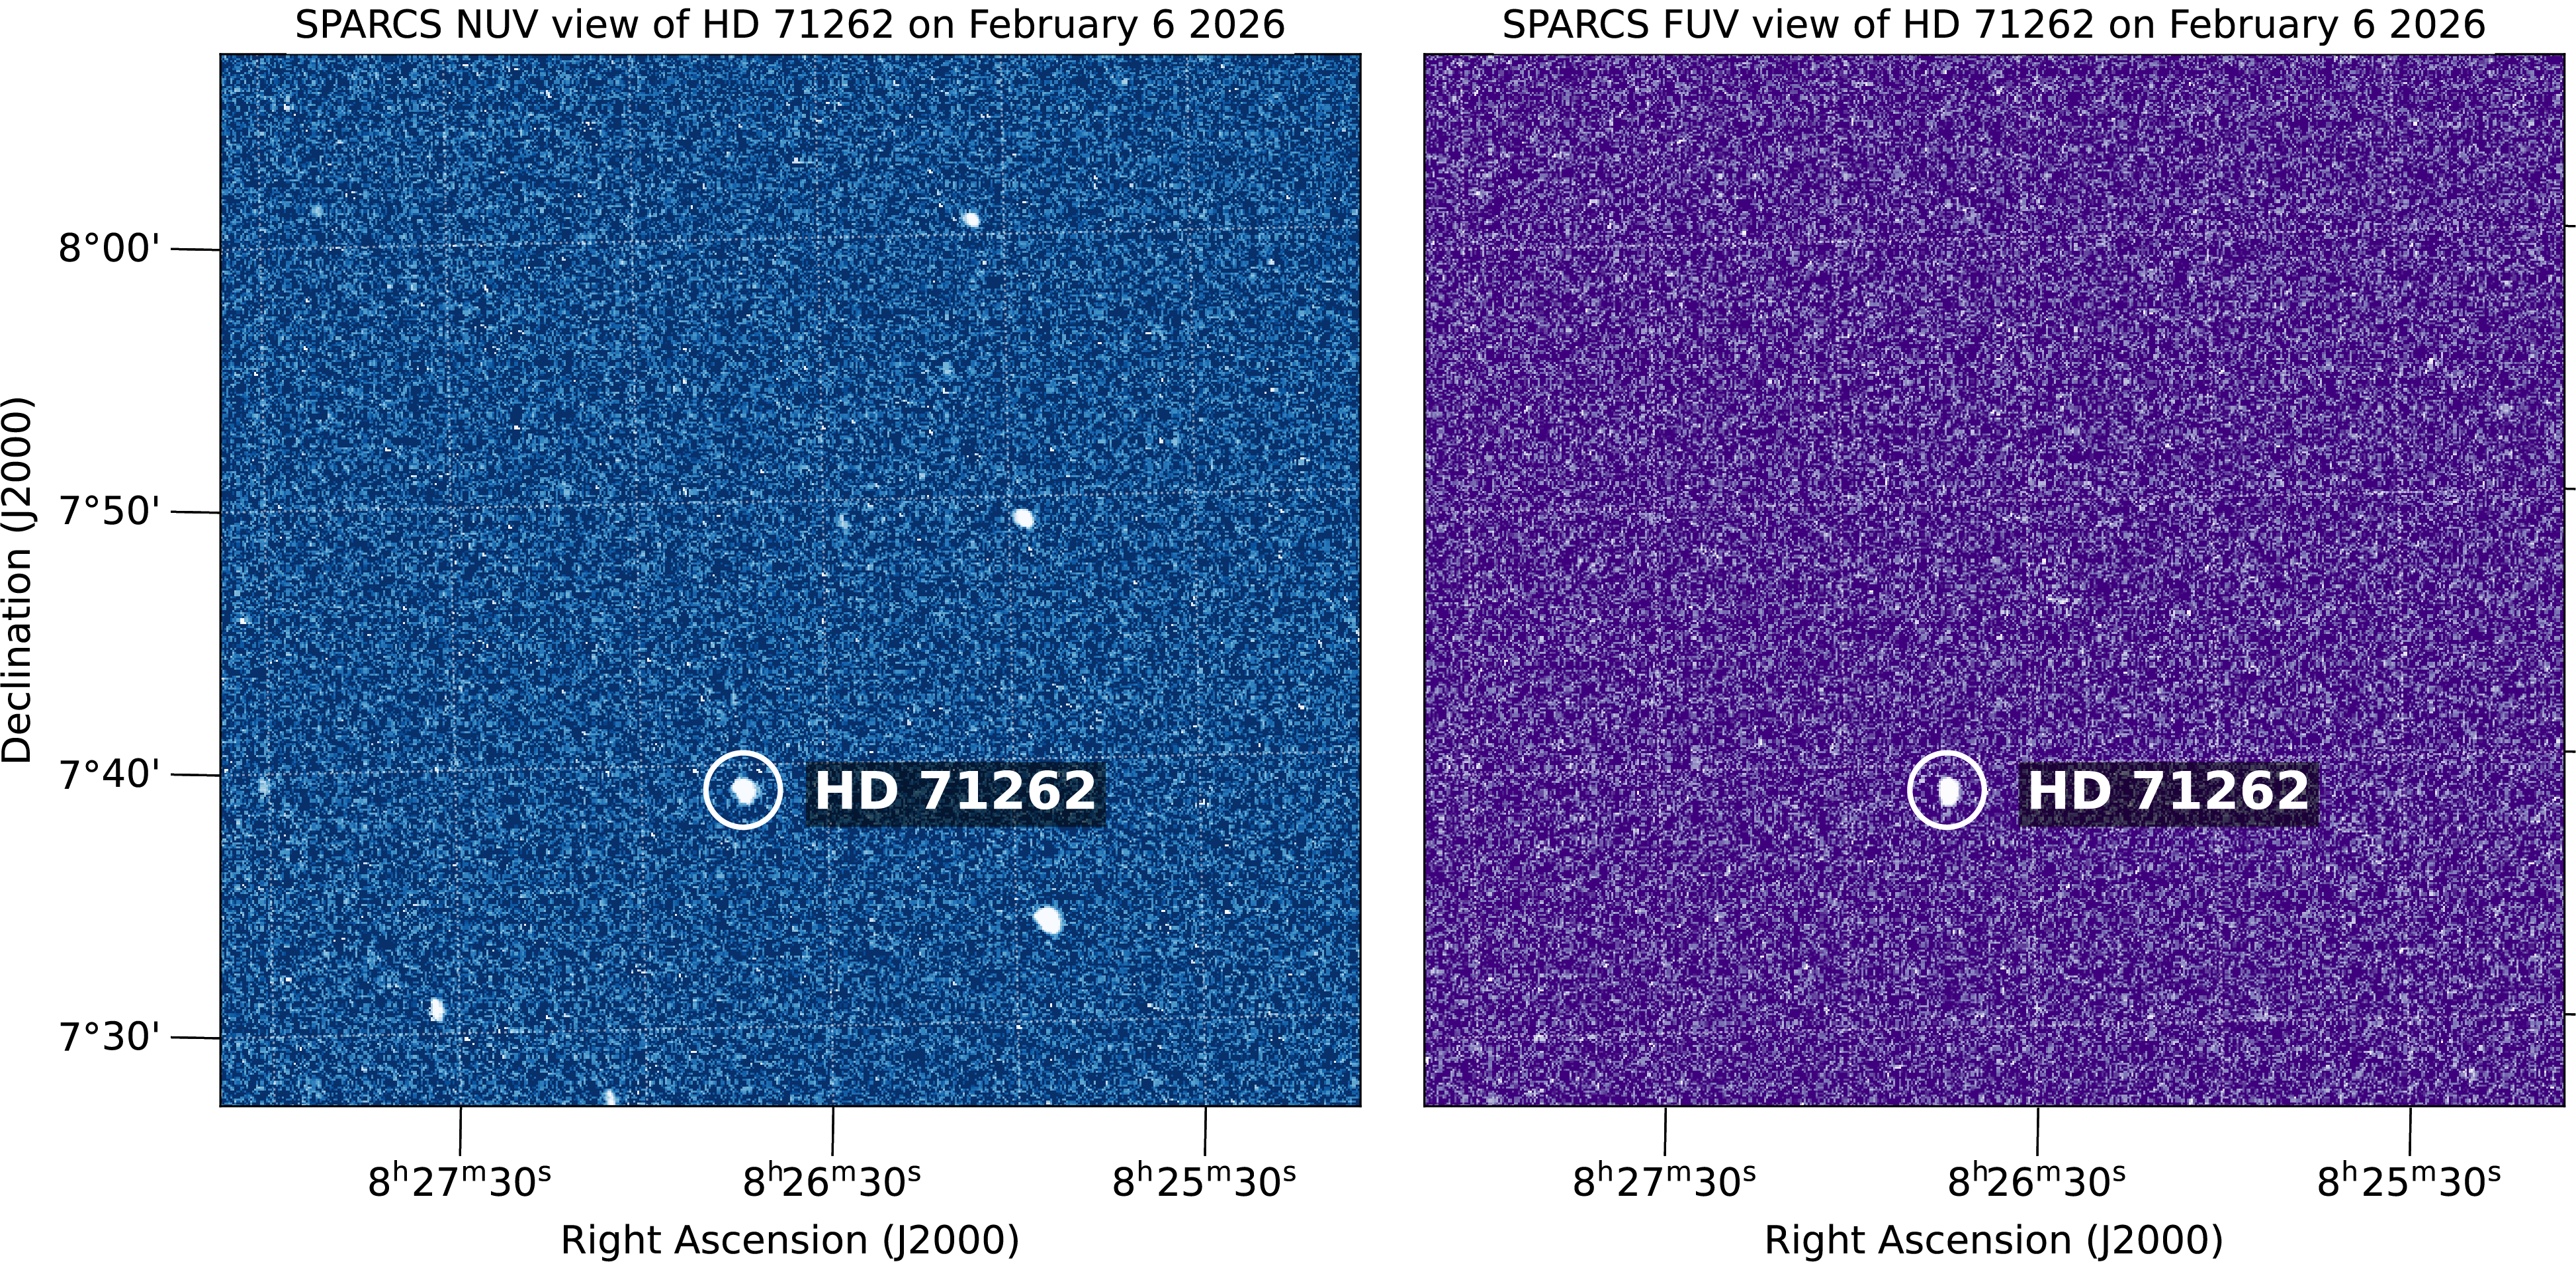

SPARCS CubeSat ‘First Light’ Images

This pair of images shows stars observed by the SPARCS (Star-Planet Activity Research CubeSat) space telescope simultaneously in the near-ultraviolet, left, and far-ultraviolet, right. These observations were recorded on Feb. 6, 2026, three weeks after the cube satellite, or CubeSat, launched aboard a SpaceX Falcon 9 on Jan. 11. The fact that one star is seen in the far-UV while multiple are seen in near-UV offers insights into the temperatures of these stars, with the one visible in both colors being the hottest.

Roughly the size of a large cereal box, SPARCS will monitor flares and sunspot activity on low-mass stars — objects only 30% to 50% the mass of the Sun. These stars are among the most common in the Milky Way and host the majority of the galaxy’s roughly 50 billion habitable-zone terrestrial planets, which are rocky worlds close enough to their stars for temperatures that could allow liquid water and potentially support life.

The SPARCS spacecraft is the first dedicated to continuously and simultaneously monitoring the far-ultraviolet and near-ultraviolet radiation from low-mass stars. Over its one-year mission, SPARCS will target approximately 20 low-mass stars and observe them over durations of five to 45 days.

Filters for the spacecraft’s camera, SPARCam, were made using a technique that improves sensitivity and performance by enabling them to be directly deposited onto the specially developed UV-sensitive “delta-doped” detectors. The approach of detector-integrated filters eliminated the need for a separate filter element, resulting in a system that is among the most sensitive of its kind ever flown in space.

The filters, detectors, and associated electronics were designed, fabricated, and tested at the Microdevices Laboratory (MDL) at NASA’s Jet Propulsion Laboratory in Southern California. Inventors at MDL harness physics, chemistry, and material science, including quantum, to deliver first-of-their-kind devices and capabilities for our nation.

Funded by NASA and led by Arizona State University in Tempe, SPARCS is managed under the agency’s Astrophysics Research and Analysis program. The agency’s CubeSat Launch Initiative (CSLI) selected SPARCS in 2022 for a ride to orbit. The initiative is a low-cost pathway for conducting scientific investigations and technology demonstrations in space, enabling students, teachers, and faculty to gain hands-on experience with flight hardware design, development, and building.

Blue Canyon Technologies fabricated the spacecraft bus.

Credit: NASA/JPL-Caltech/ASU